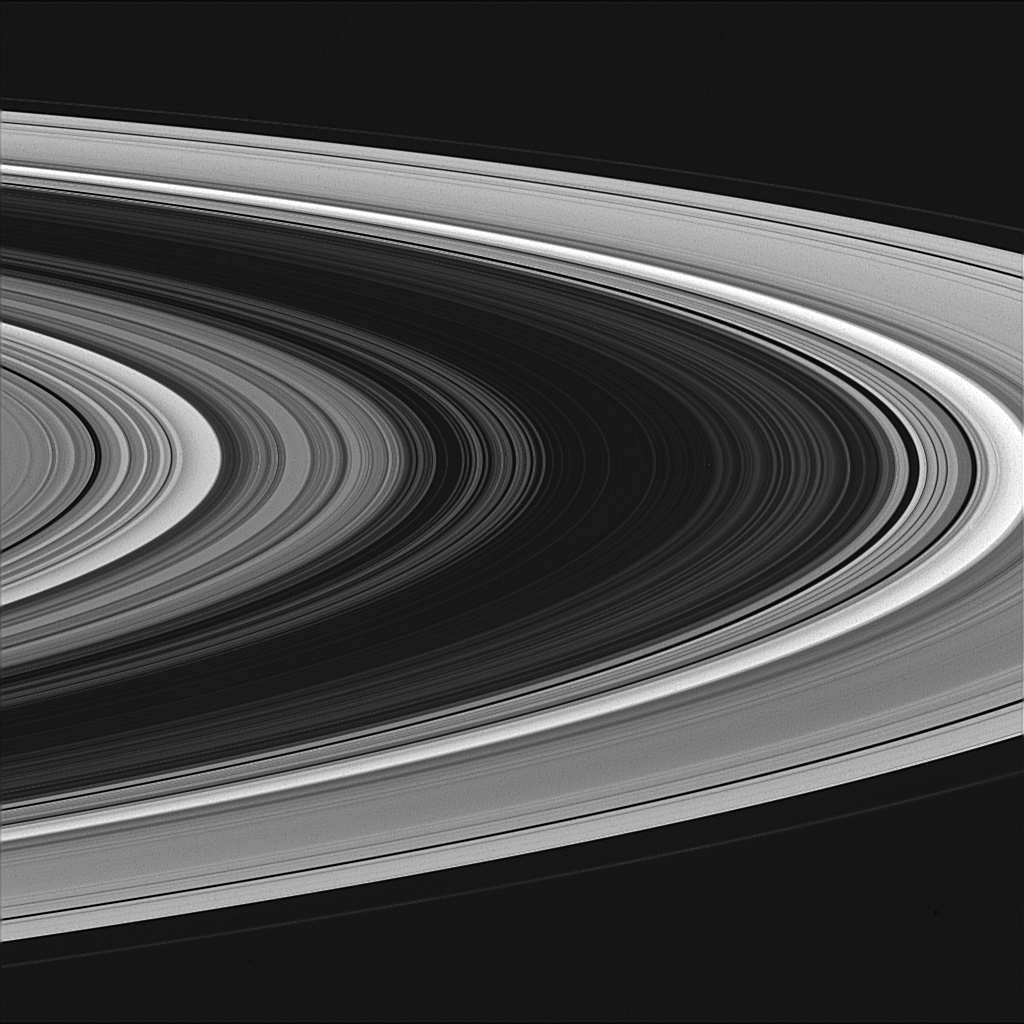

Night Side Ringplane

The usually bright B ring (at center) appears very dim in this view of the rings taken on the side of the rings that is not illuminated. The scene resembles a photographic negative, with bright and dark areas reversed (although in some places in the rings, the blackness of space is seen.) From this viewing angle, the rings are lit from below: both dense and empty regions are dark, and regions of intermediate particle density are bright.

The image was taken with the Cassini spacecraft wide angle camera on Oct. 27, 2004, at a distance of about 631,000 kilometers (392,000 miles) from Saturn through a filter sensitive to wavelengths of visible violet light. The image scale is 34 kilometers (21 miles) per pixel.

The Cassini-Huygens mission is a cooperative project of NASA, the European Space Agency and the Italian Space Agency. The Jet Propulsion Laboratory, a division of the California Institute of Technology in Pasadena, manages the Cassini-Huygens mission for NASA’s Office of Space Science, Washington, D.C. The Cassini orbiter and its two onboard cameras, were designed, developed and assembled at JPL. The imaging team is based at the Space Science Institute, Boulder, Colo.

Credit: NASA/JPL/Space Science Institute